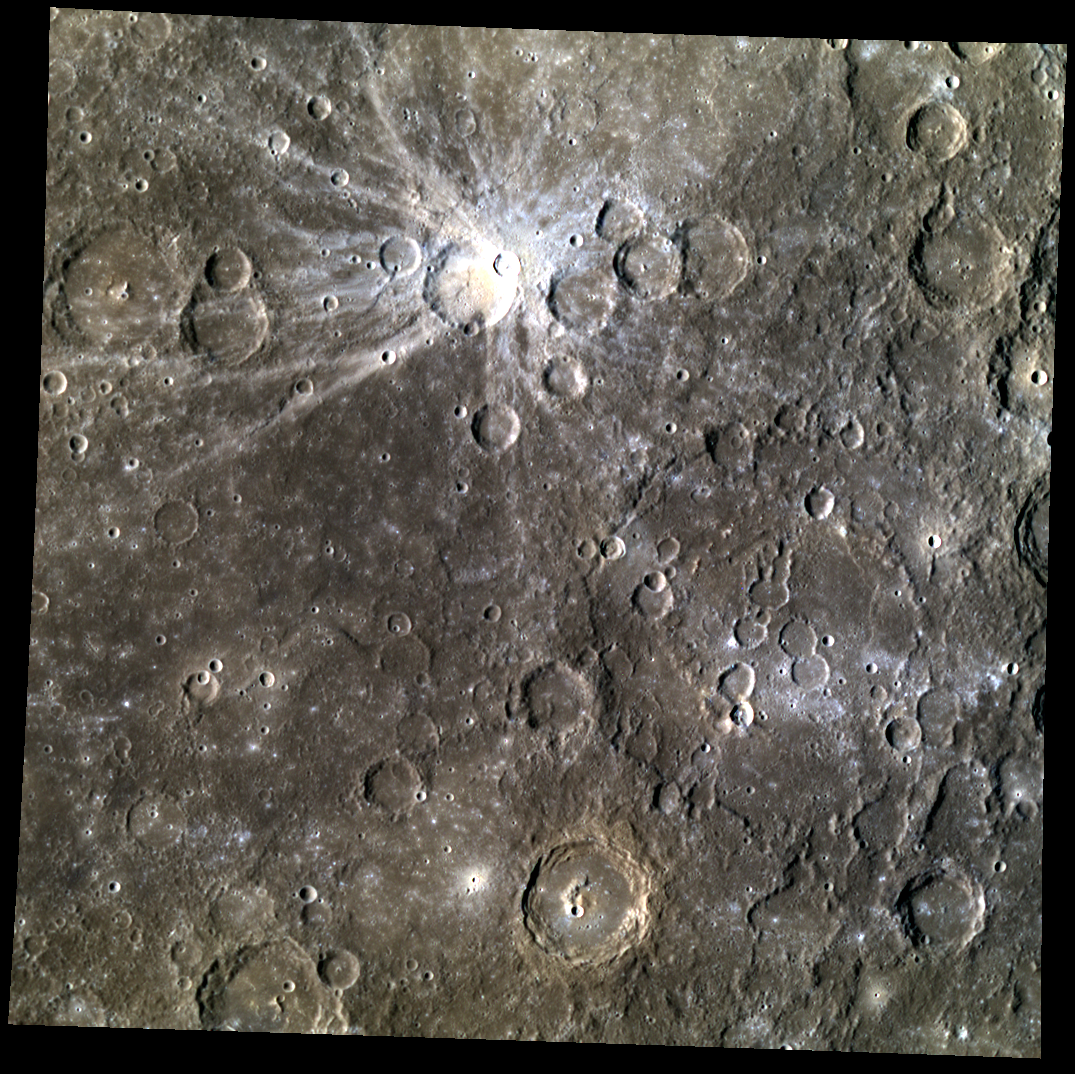

Painting Mercury

In this image, the bright rays of Mena crater and the distinctive color difference of Cezanne crater with the surrounding area are highlighted. These two distinctive features provide beautiful contrast to this color image, giving the viewer more insight into reflectance variations on Mercury’s surface. Also note the larger, infilled crater on the right, crossed by crater chains.

Date acquired: June 04, 2012
Image Mission Elapsed Time (MET): 247336883, 247336875, 247336879
Image ID: 1955368, 1955366, 1955367
Instrument: Wide Angle Camera (WAC) of the Mercury Dual Imaging System (MDIS)
WAC filters: 9, 7, 6 (996, 748, 433 nanometers) in red, green, and blue
Center Latitude: -3.78°
Center Longitude: 235.8° E
Resolution: 552 meters/pixel
Scale: Cezanne, the crater in the bottom center, is about 67 km (41 mi.) in diameter.
Incidence Angle: 55.6°
Emission Angle: 0.0°
Phase Angle: 55.6°

This image was acquired as part of MDIS’s high-resolution 3-color imaging campaign. The 3-color campaign is a major mapping activity in MESSENGER’s extended mission. It complements the 8-color base map (at an average resolution of 1 km/pixel) acquired during MESSENGER’s primary mission by imaging Mercury’s surface in a subset of the color filters at the highest resolution possible. The three narrow-band color filters are centered at wavelengths of 430 nm, 750 nm, and 1000 nm, and image resolutions generally range from 100 to 400 meters/pixel in the northern hemisphere.

The MESSENGER spacecraft is the first ever to orbit the planet Mercury, and the spacecraft’s seven scientific instruments and radio science investigation are unraveling the history and evolution of the Solar System’s innermost planet. Visit the Why Mercury? section of this website to learn more about the key science questions that the MESSENGER mission is addressing. During the one-year primary mission, MDIS acquired 88,746 images and extensive other data sets. MESSENGER is now in a year-long extended mission, during which plans call for the acquisition of more than 80,000 additional images to support MESSENGER’s science goals.

These images are from MESSENGER, a NASA Discovery mission to conduct the first orbital study of the innermost planet, Mercury. For information regarding the use of images, see the MESSENGER image use policy.

Credit: NASA/Johns Hopkins University Applied Physics Laboratory/Carnegie Institution of Washington